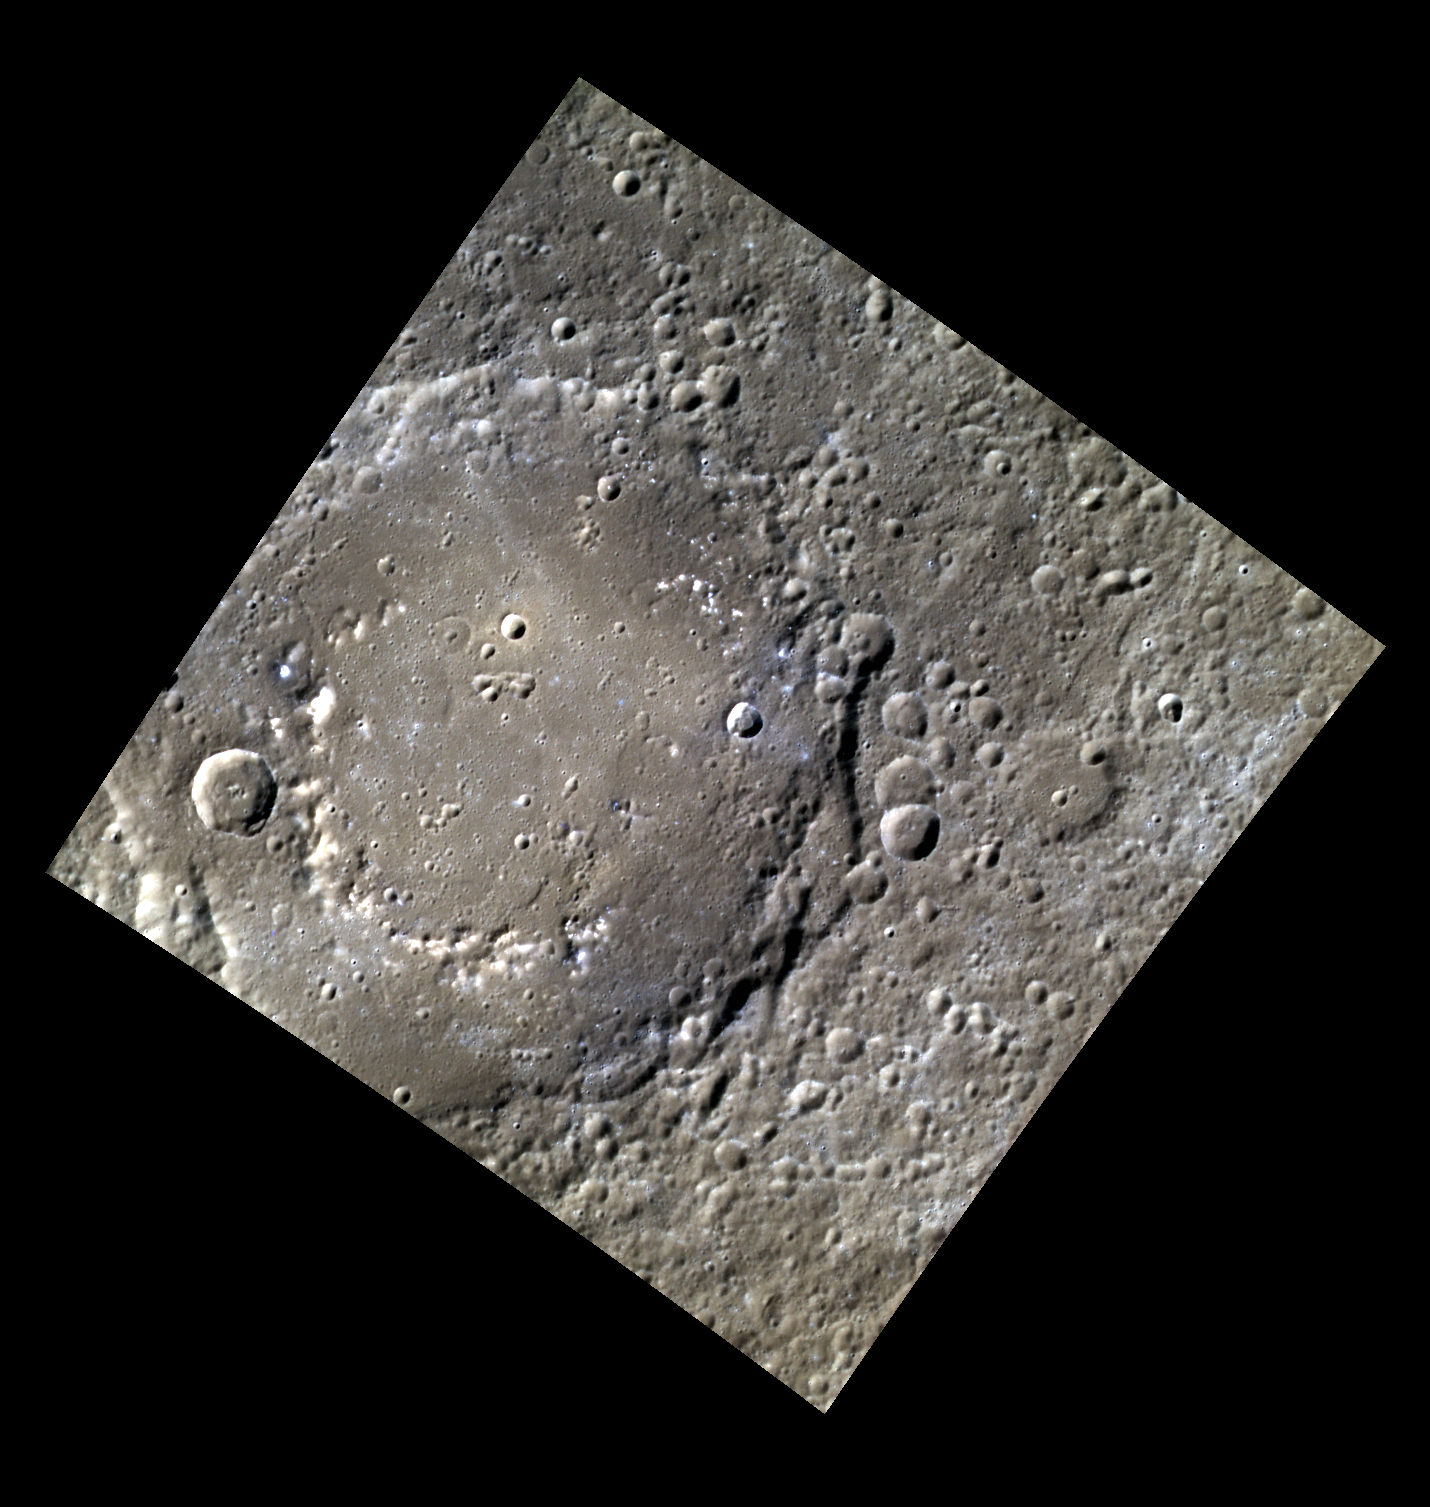

The Wonder of the Age

This image shows the Al Hamadhani impact basin. In this three color image, color is analogous to composition. Some parts of the basin appear more blue than the surrounding material, indicating compositional variation across the basin itself. This variation in composition makes this basin an interesting target for scientists. The basin is named for Badi’ al-Zaman al-Hamadhani, an Iranian author who lived over a thousand years ago. He is best known for his collection of stories featuring a rogue named Abu al-Fath al-Iskandari. He is also known as “the wonder of the age.”

This image was acquired as part of MDIS’s high-resolution 3-color imaging campaign. The 3-color campaign is a major mapping activity in MESSENGER’s extended mission. It complements the 8-color base map (at an average resolution of 1 km/pixel) acquired during MESSENGER’s primary mission by imaging Mercury’s surface in a subset of the color filters at the highest resolution possible. The three narrow-band color filters are centered at wavelengths of 430 nm, 750 nm, and 1000 nm, and image resolutions generally range from 100 to 400 meters/pixel in the northern hemisphere.

Date acquired: April 02, 2012
Image Mission Elapsed Time (MET): 241878696, 241878688, 241878692
Image ID: 1597093, 1597091, 1597092
Instrument: Wide Angle Camera (WAC) of the Mercury Dual Imaging System (MDIS)
WAC filters: 9, 7, 6 (996, 748, 433 nanometers) in red, green, and blue
Center Latitude: 38.89°
Center Longitude: 269.7° E
Resolution: 207 meters/pixel
Scale: The basin that dominates this image, named Al Hamadhani, is 168 km (104 mi) across.
Incidence Angle: 54.3°
Emission Angle: 0.2°
Phase Angle: 54.4°

The MESSENGER spacecraft is the first ever to orbit the planet Mercury, and the spacecraft’s seven scientific instruments and radio science investigation are unraveling the history and evolution of the Solar System’s innermost planet. Visit the Why Mercury? section of this website to learn more about the key science questions that the MESSENGER mission is addressing. During the one-year primary mission, MDIS acquired 88,746 images and extensive other data sets. MESSENGER is now in a year-long extended mission, during which plans call for the acquisition of more than 80,000 additional images to support MESSENGER’s science goals.

These images are from MESSENGER, a NASA Discovery mission to conduct the first orbital study of the innermost planet, Mercury. For information regarding the use of images, see the MESSENGER image use policy.

Credit: NASA/Johns Hopkins University Applied Physics Laboratory/Carnegie Institution of Washington